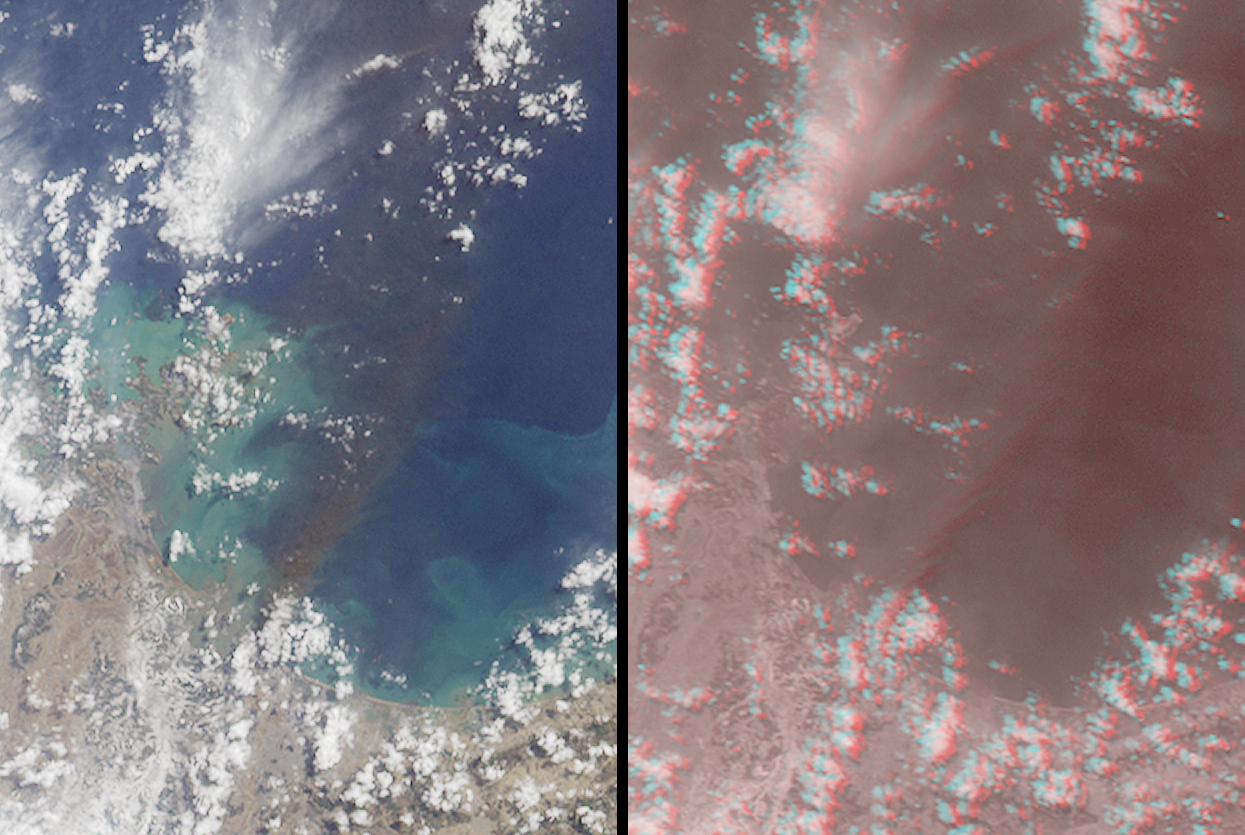

Large Smoke Plume from Industrial Fires in Miyagi Prefecture, Japan

In the aftermath of the massive earthquake that struck northeastern Japan at 2:46 p.m. local time on March 11, 2011, and its subsequent tsunami, several oil refineries and industrial complexes caught fire, including facilities in the Port of Sendai and a petrochemical facility in Shiogama, where a large explosion has been reported. This pair of images, acquired on March 12, 2011 by the Multi-angle Imaging SpectroRadiometer (MISR) instrument aboard NASA’s Terra spacecraft, shows a large smoke plume that appears to be associated either with the Shiogama incident or the Sendai port fires. The presence of clouds makes it difficult to pinpoint the exact origin. The data were obtained at a local time of about 10:30 a.m.

The images are oriented with north at the left and east at the top, and cover an area measuring 85 kilometers by 115 kilometers (53 miles by 71 miles). The left-hand view is a natural-color image from MISR’s nadir (vertical viewing) camera. The large brown smoke plume extends about 85 kilometers (53 miles) southeast from the coastline. To confirm that the brown plume is an airborne feature, the right-hand image is a stereoscopic “anaglyph” created from data in MISR’s red spectral band, and generated by displaying the 46-degree backward view in red and 60-degree backward view in cyan. The separation between the red and cyan images is known as stereo parallax, and is related to the height of the observed features above the surface. Viewing the anaglyph with red-cyan glasses (red filter over the left eye) gives a perception of height. No separation is visible for the coastline, which is at sea level, but the clouds and plume are distinctly elevated. The height of the plume is estimated to be about 2 kilometers (1.2 miles), at a similar altitude as the nearby clouds.

Credit: NASA/GSFC/LaRC/JPL, MISR Team